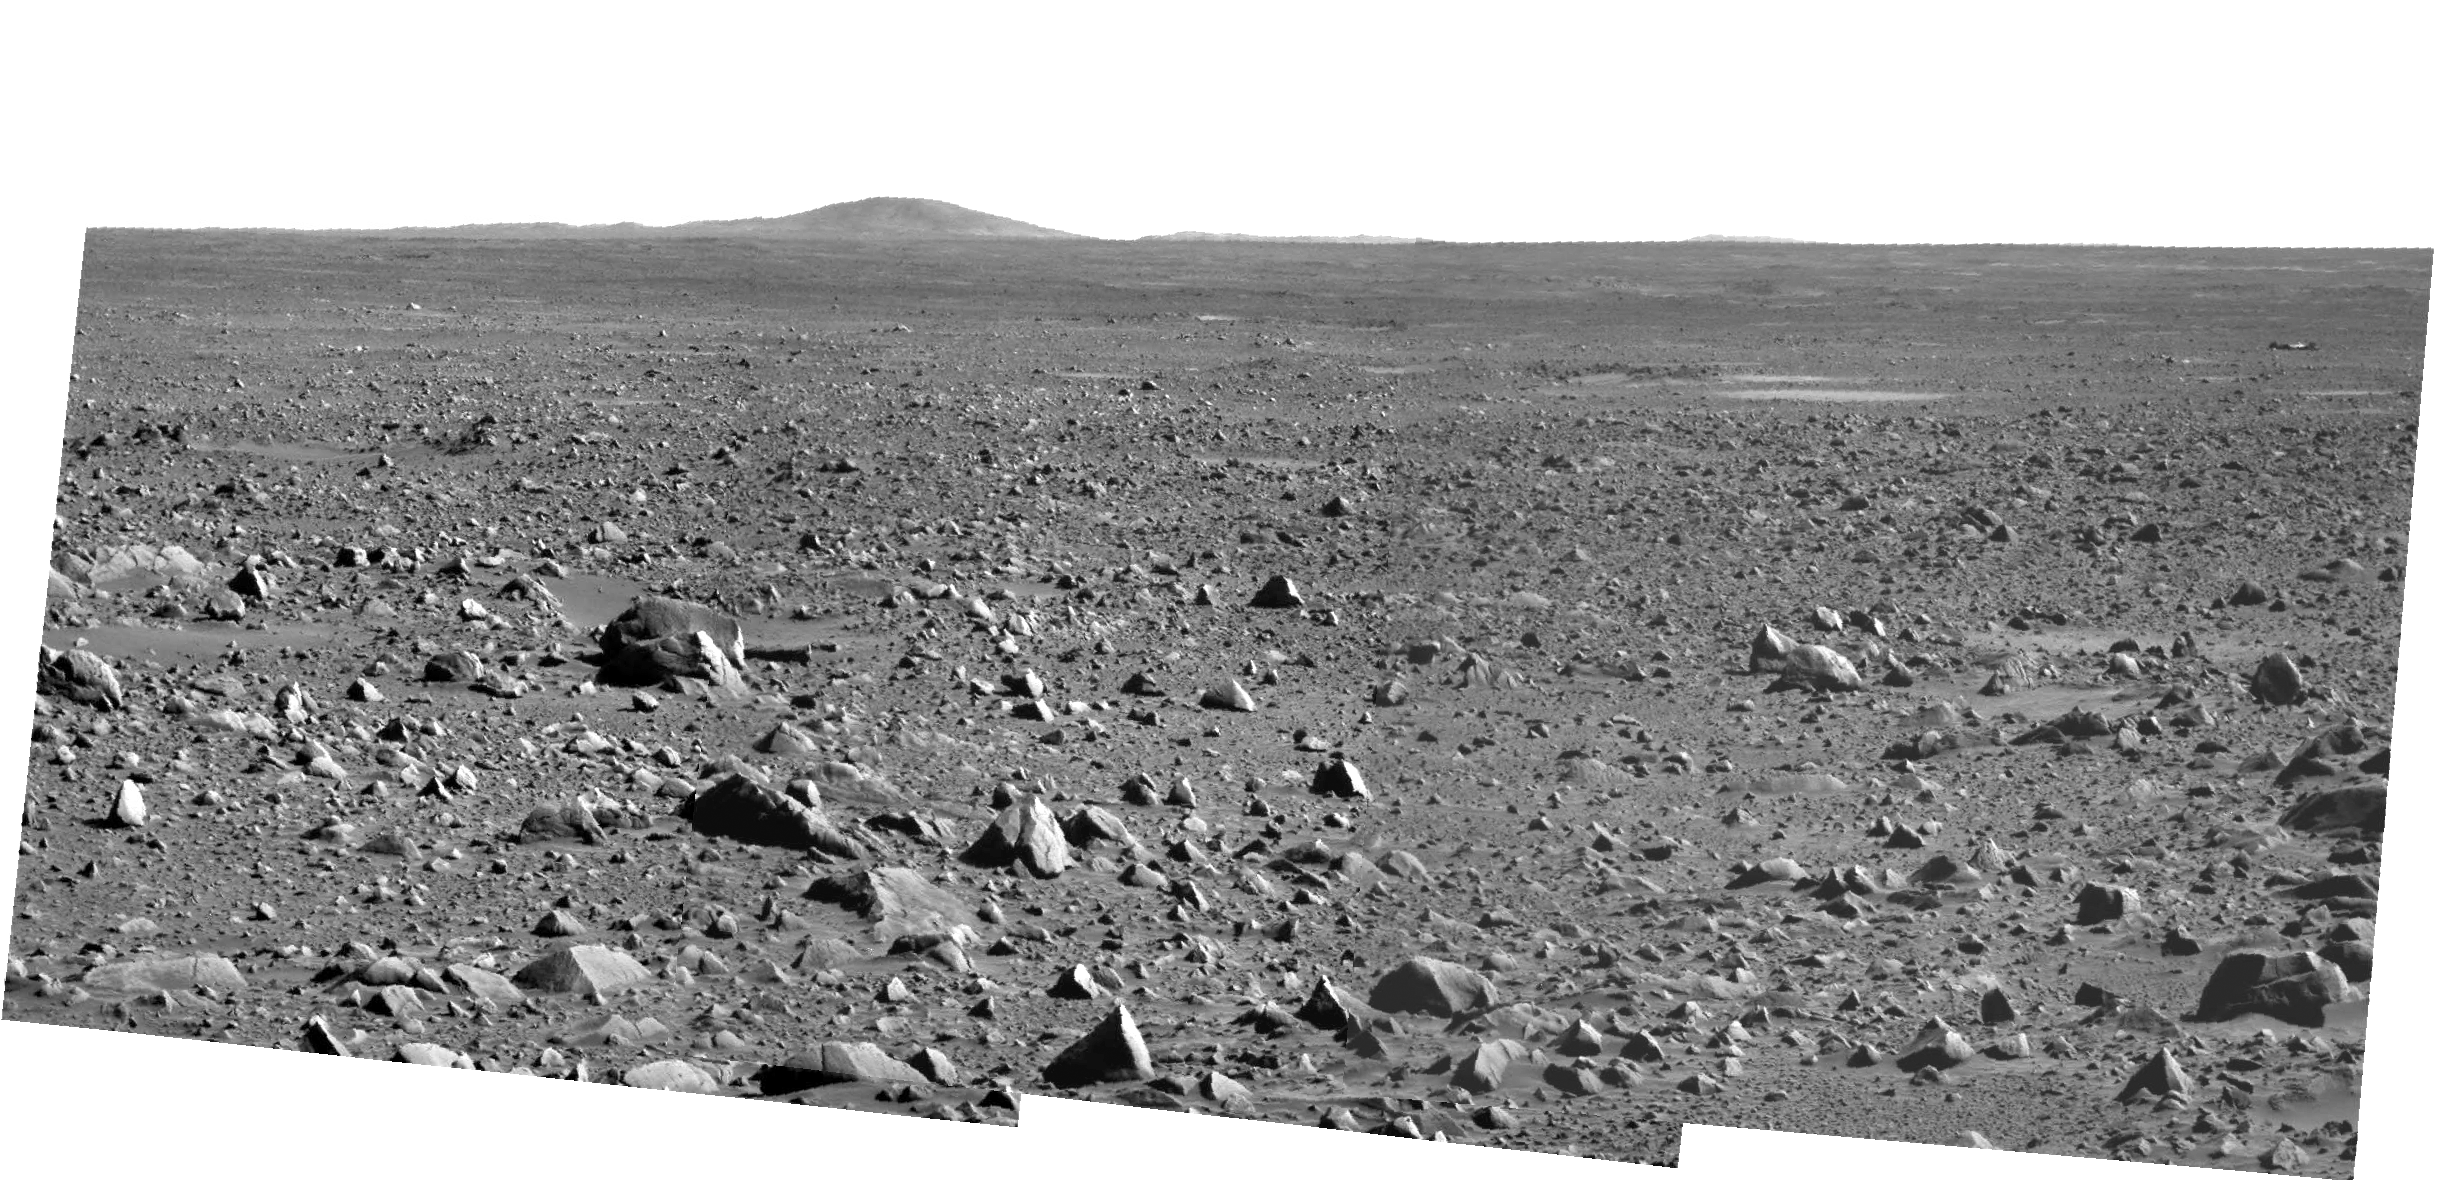

Saying Goodbye to ‘Bonneville’ Crater

Annotated Image

NASA’s Mars Exploration Rover Spirit took this panoramic camera image on sol 86 (March 31, 2004) before driving 36 meters (118 feet) on sol 87 toward its future destination, the Columbia Hills. This is probably the last panoramic camera image that Spirit will take from the high rim of “Bonneville” crater, and provides an excellent view of the ejecta-covered path the rover has journeyed thus far. The lander can be seen toward the upper right of the frame and is approximately 321 meters (1060 feet) away from Spirit’s current location. The large hill on the horizon is Grissom Hill. The Colombia Hills, located to the left, are not visible in this image.

Credit: NASA/JPL/Cornell